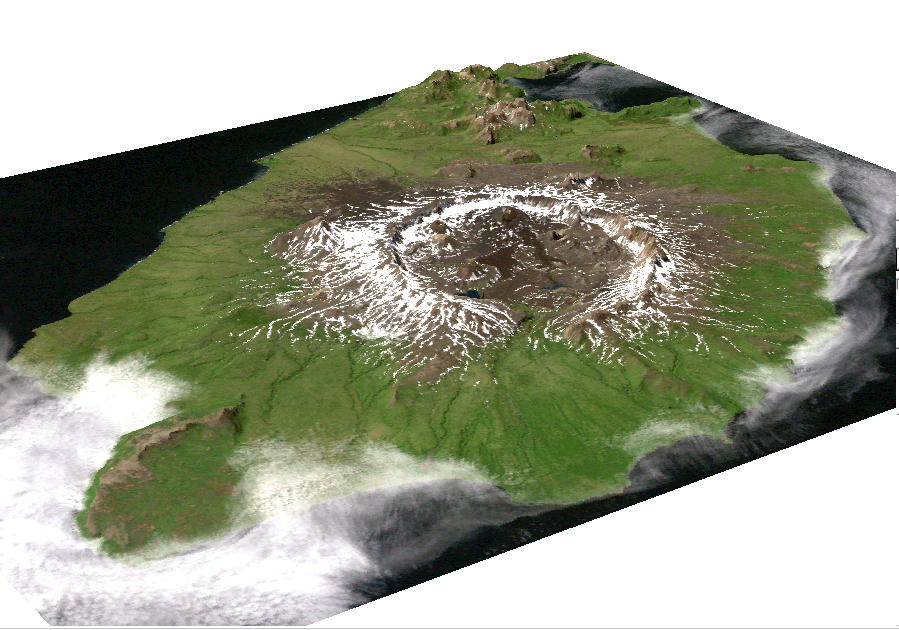

Perspective View of Umnak Island, Aleutian Islands, Alaska (#2)

This image is a perspective view of Umnak Island, one of Alaska’s Aleutian Islands. The active Okmok volcano appears in the center of the island.

The image was created by draping a Landsat 7 Thematic Mapper image over a digital elevation mosaic derived from Airsar data.

This work was conducted as part of a NASA-funded Alaska Digital Elevation Model Project at the Alaska Synthetic Aperture Radar Facility (ASF) at the University of Alaska Geophysical Institute in Fairbanks, Alaska.

Airsar collected the Alaska data as part of its PacRim 2000 Mission, which took the instrument to French Polynesia, American and Western Samoa, Fiji, New Zealand, Australia, New Guinea, Indonesia, Malaysia, Cambodia, Philippines, Taiwan, South Korea, Japan, Northern Marianas, Guam, Palau, Hawaii and Alaska. Airsar, part of NASA’s Airborne Science Program, is managed for NASA’s Earth Science Enterprise by JPL. JPL is a division of the California Institute of Technology in Pasadena.

Credit: NASA/JPL/ASF